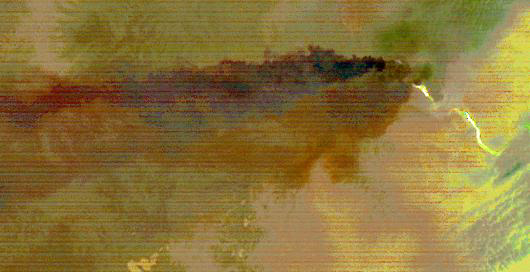

Sangay Volcano, Ecuador

Sangay Volcano, Ecuador, erupted in early June, sending lava flows and pyroclastic flows down its southeastern flank. A large ash plume rose above 7 km, and was blown westward by the prevailing winds. Ashfall was reported in several cities downwind. The nighttime thermal infrared image acquired by ASTER on June 11 shows the flows in white, and the large ash plume in dark red-brown, indicating its composition is dominated by ash particles. The image covers an area of 24.5 by 46.8 km, and is located at 2 degrees south, 78.4 degrees west.

With its 14 spectral bands from the visible to the thermal infrared wavelength region and its high spatial resolution of about 50 to 300 feet (15 to 90 meters), ASTER images Earth to map and monitor the changing surface of our planet. ASTER is one of five Earth-observing instruments launched Dec. 18, 1999, on Terra. The instrument was built by Japan’s Ministry of Economy, Trade and Industry. A joint U.S./Japan science team is responsible for validation and calibration of the instrument and data products.

The broad spectral coverage and high spectral resolution of ASTER provides scientists in numerous disciplines with critical information for surface mapping and monitoring of dynamic conditions and temporal change. Example applications are monitoring glacial advances and retreats; monitoring potentially active volcanoes; identifying crop stress; determining cloud morphology and physical properties; wetlands evaluation; thermal pollution monitoring; coral reef degradation; surface temperature mapping of soils and geology; and measuring surface heat balance.

The U.S. science team is located at NASA’s Jet Propulsion Laboratory in Pasadena, Calif. The Terra mission is part of NASA’s Science Mission Directorate, Washington.

Credit: NASA/METI/AIST/Japan Space Systems, and U.S./Japan ASTER Science Team